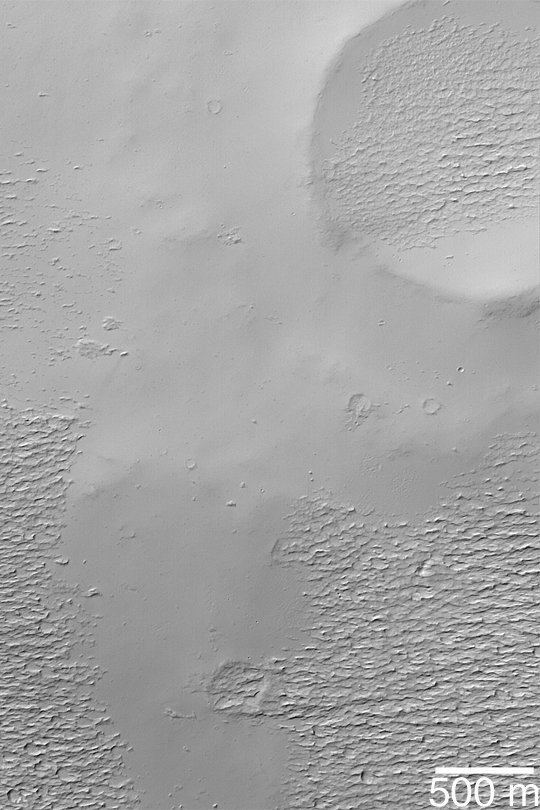

Apollinaris Patera Surfaces

MGS MOC Release No. MOC2-378, 1 June 2003

This Mars Global Surveyor (MGS) Mars Orbiter Camera (MOC) image shows rugged, wind-eroded material that once used to completely cover the upper flanks of the martian volcano, Apollinaris Patera. This material; perhaps ancient volcanic ash or more recent, cemented dust, has been partially removed by wind erosion, revealing a smoother surface beneath. This view is located near the summit of the volcano, around 9.3°S, 186.1°W. Sunlight illuminates the scene from the upper left.

Credit: NASA/JPL/Malin Space Science Systems